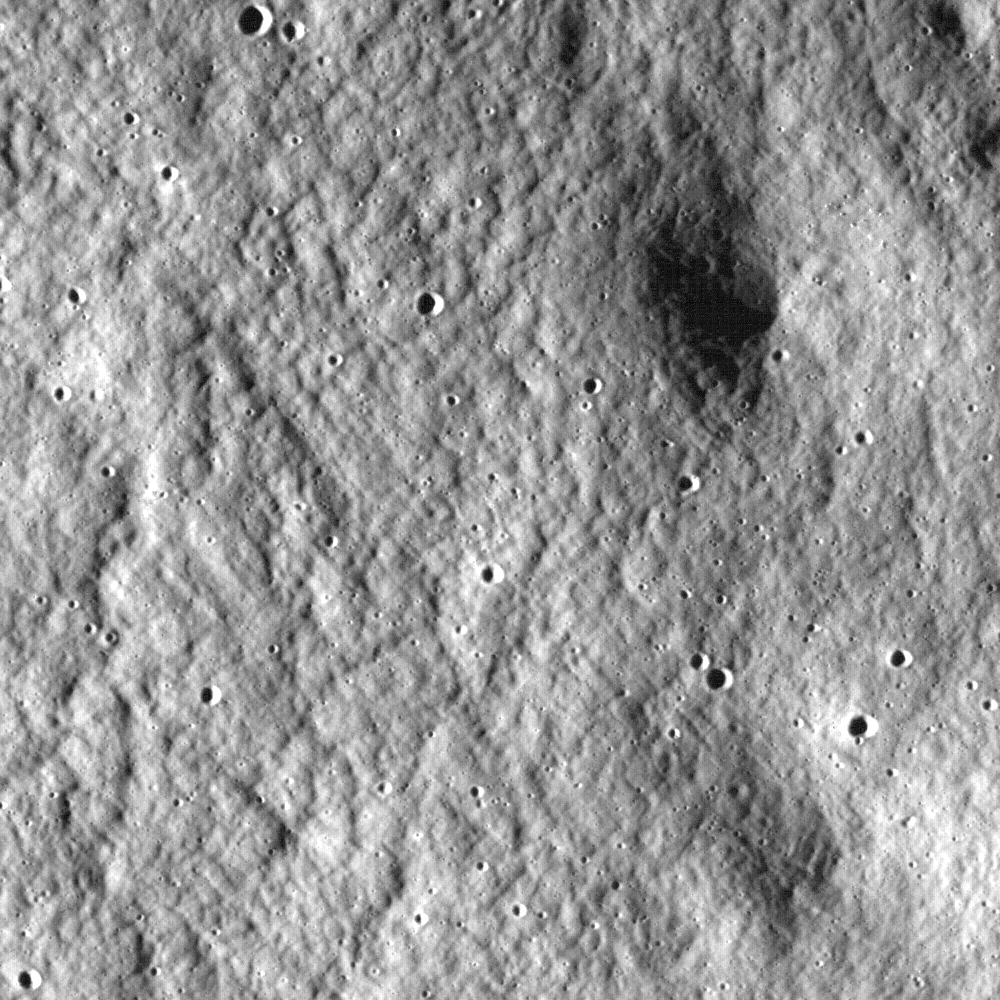

Swooping over the Lunar Highlands

Close-up view of the lunar highlands, northeast of Clavius crater.

NASA’s Goddard Space Flight Center built and manages the mission for the Exploration Systems Mission Directorate at NASA Headquarters in Washington. The Lunar Reconnaissance Orbiter Camera was designed to acquire data for landing site certification and to conduct polar illumination studies and global mapping. Operated by Arizona State University, the LROC facility is part of the School of Earth and Space Exploration (SESE). LROC consists of a pair of narrow-angle cameras (NAC) and a single wide-angle camera (WAC). The mission is expected to return over 70 terabytes of image data.

Credit: NASA/GSFC/Arizona State University